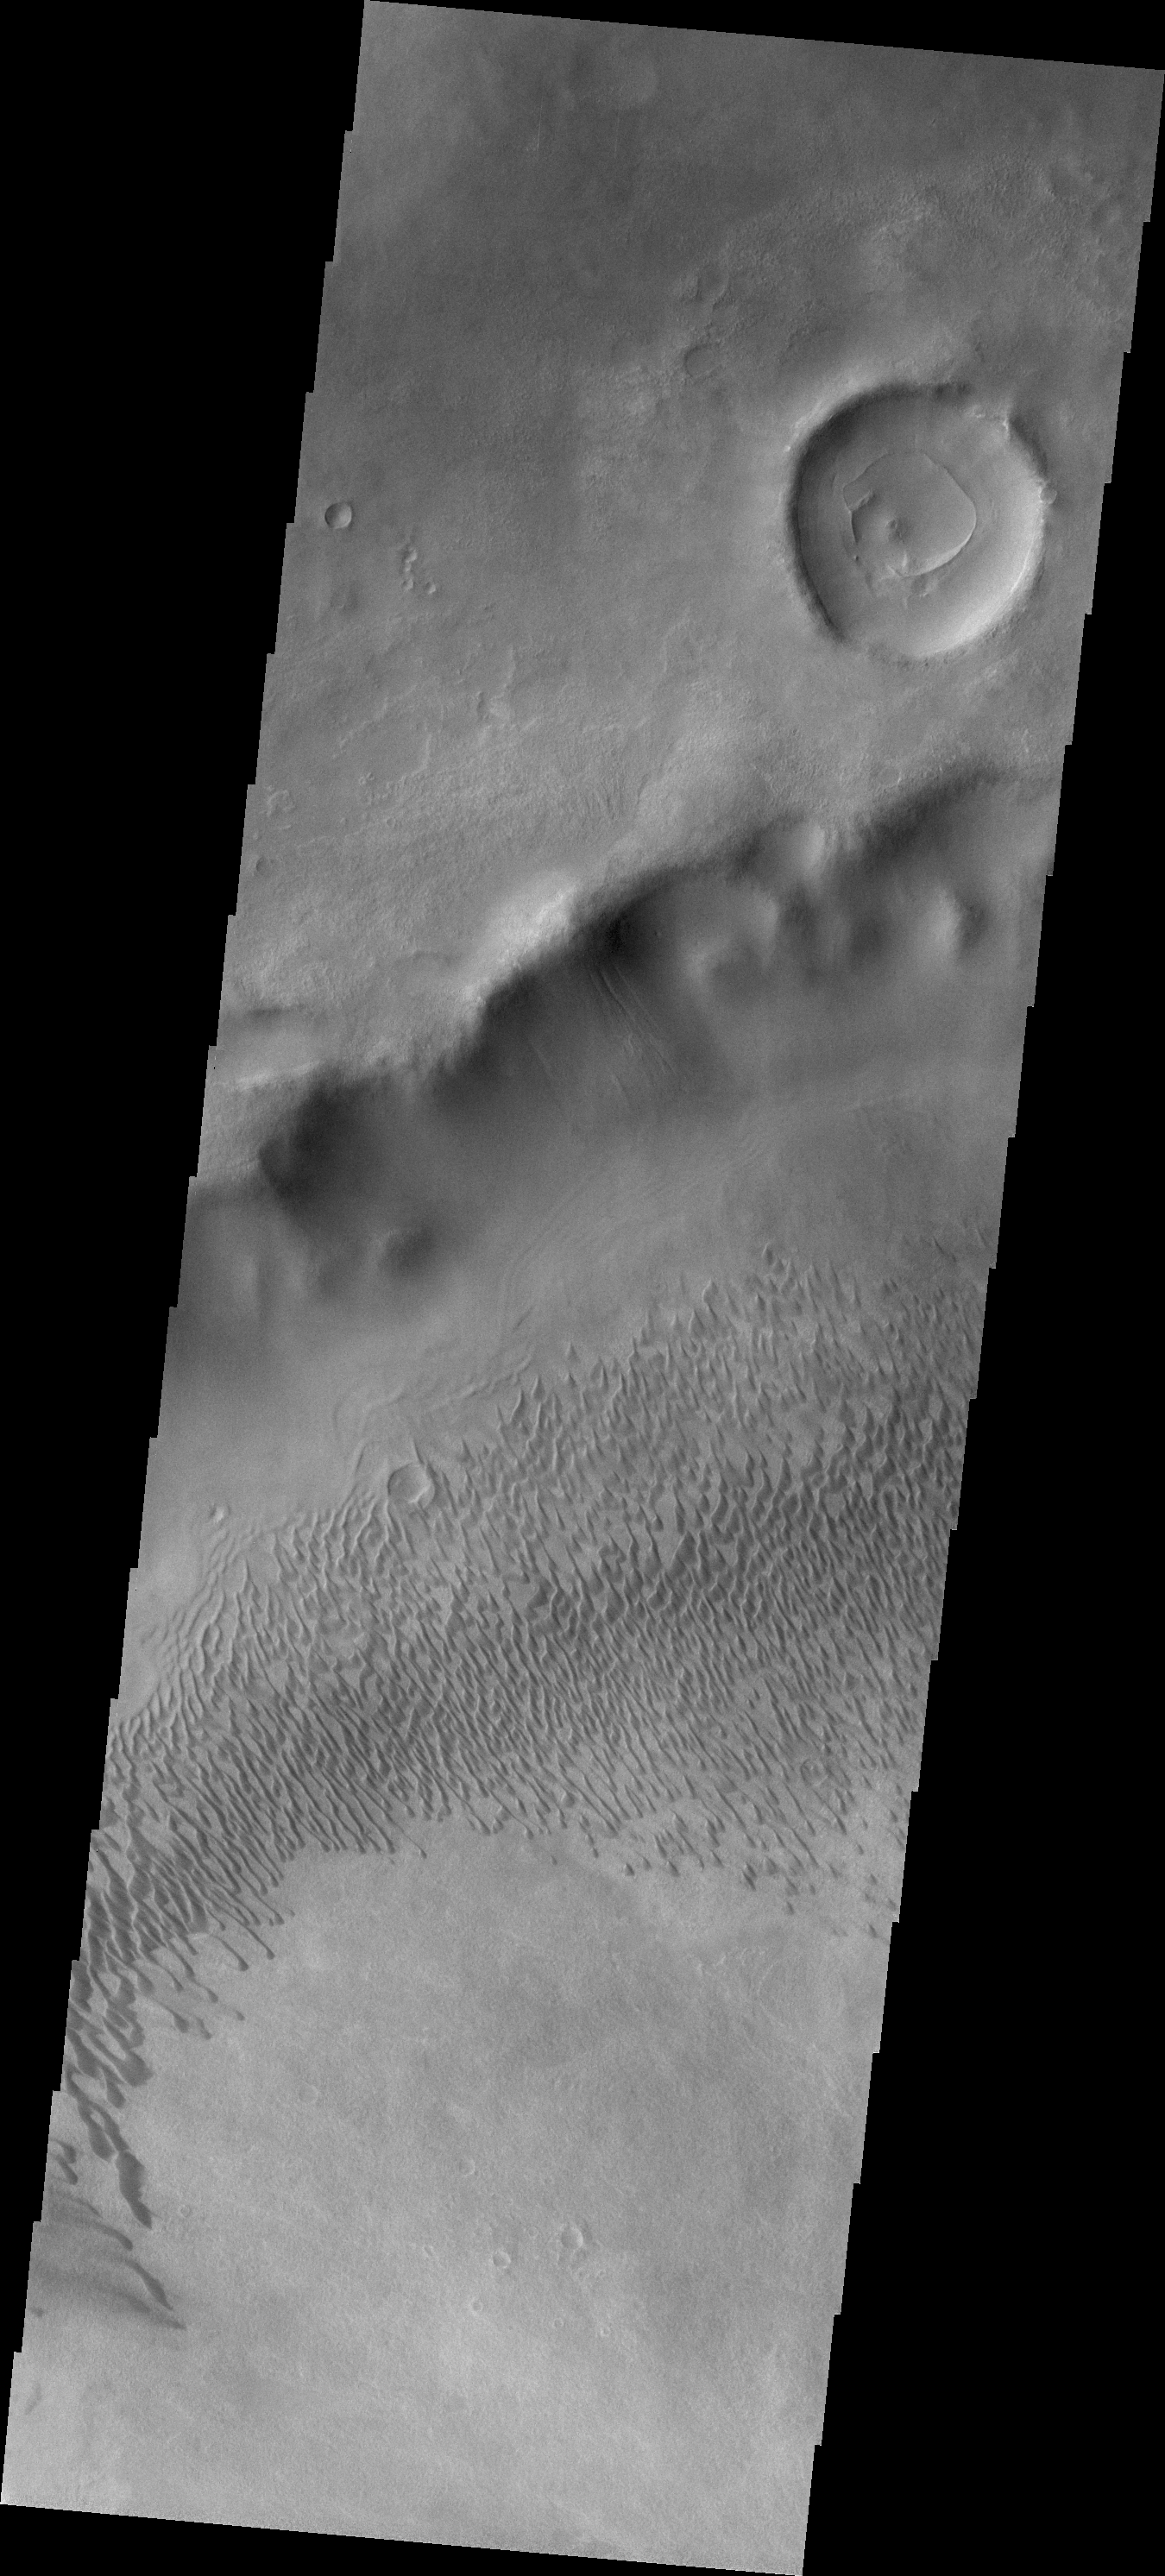

Brashear Dunes

Today’s VIS image shows part of the dune field on the floor of Brashear Crater.

Credit: NASA/JPL/ASU